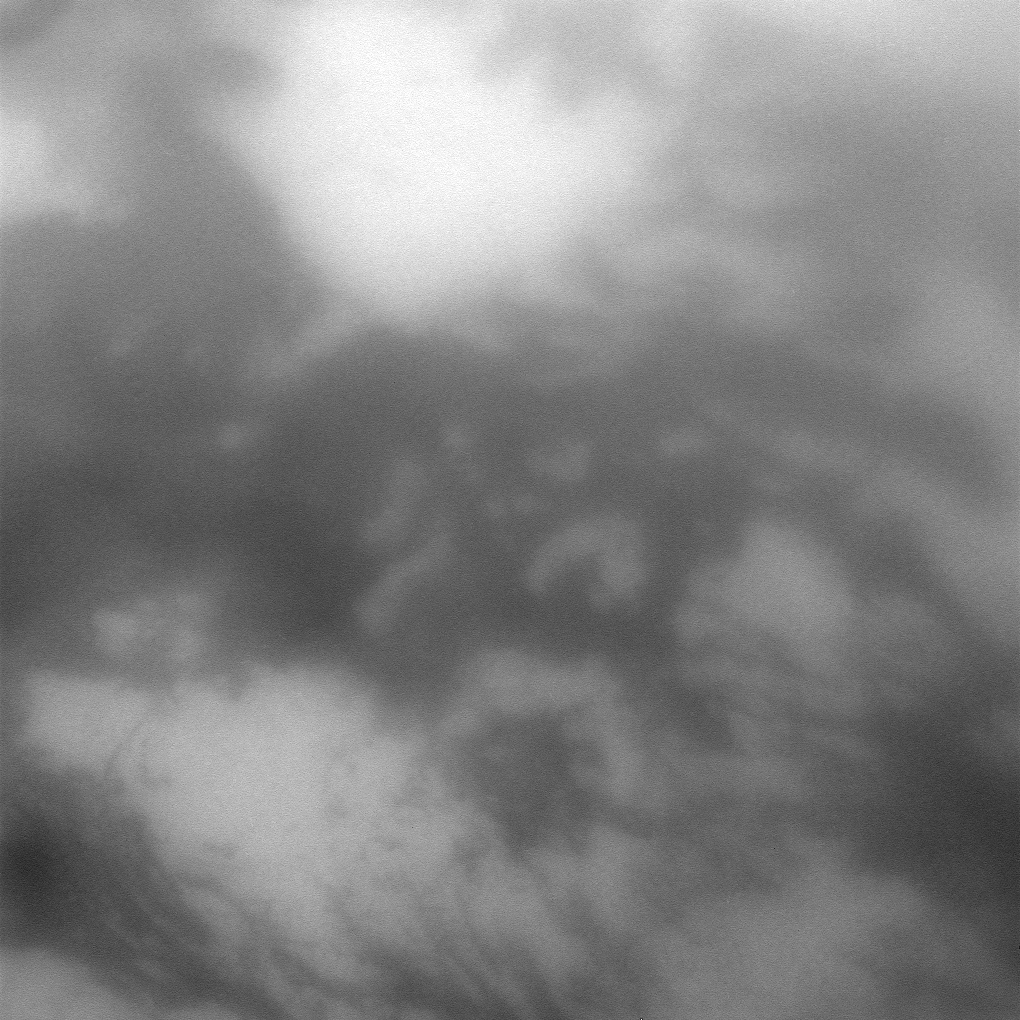

Titan Through the Haze

The Cassini spacecraft peers through the hazy atmosphere of Titan for a close view of light and dark terrain on Saturn’s largest moon.

This view is centered on terrain at 28 degrees south latitude, 334 degrees west longitude and shows a small part of the albedo feature named Senkyo on the trailing hemisphere of Titan (5150 kilometers, or 3200 miles across).

The image was taken with the Cassini spacecraft narrow-angle camera on July 9, 2009 using a spectral filter sensitive to wavelengths of near-infrared light centered at 938 nanometers. The view was obtained at a distance of approximately 251,000 kilometers (156,000 miles) from Titan and at a Sun-Titan-spacecraft, or phase, angle of 27 degrees. Image scale is about 1 kilometer (3,281feet) per pixel.

The Cassini-Huygens mission is a cooperative project of NASA, the European Space Agency and the Italian Space Agency. The Jet Propulsion Laboratory, a division of the California Institute of Technology in Pasadena, manages the mission for NASA’s Science Mission Directorate, Washington, D.C. The Cassini orbiter and its two onboard cameras were designed, developed and assembled at JPL. The imaging operations center is based at the Space Science Institute in Boulder, Colo.

Credit: NASA/JPL/Space Science Institute